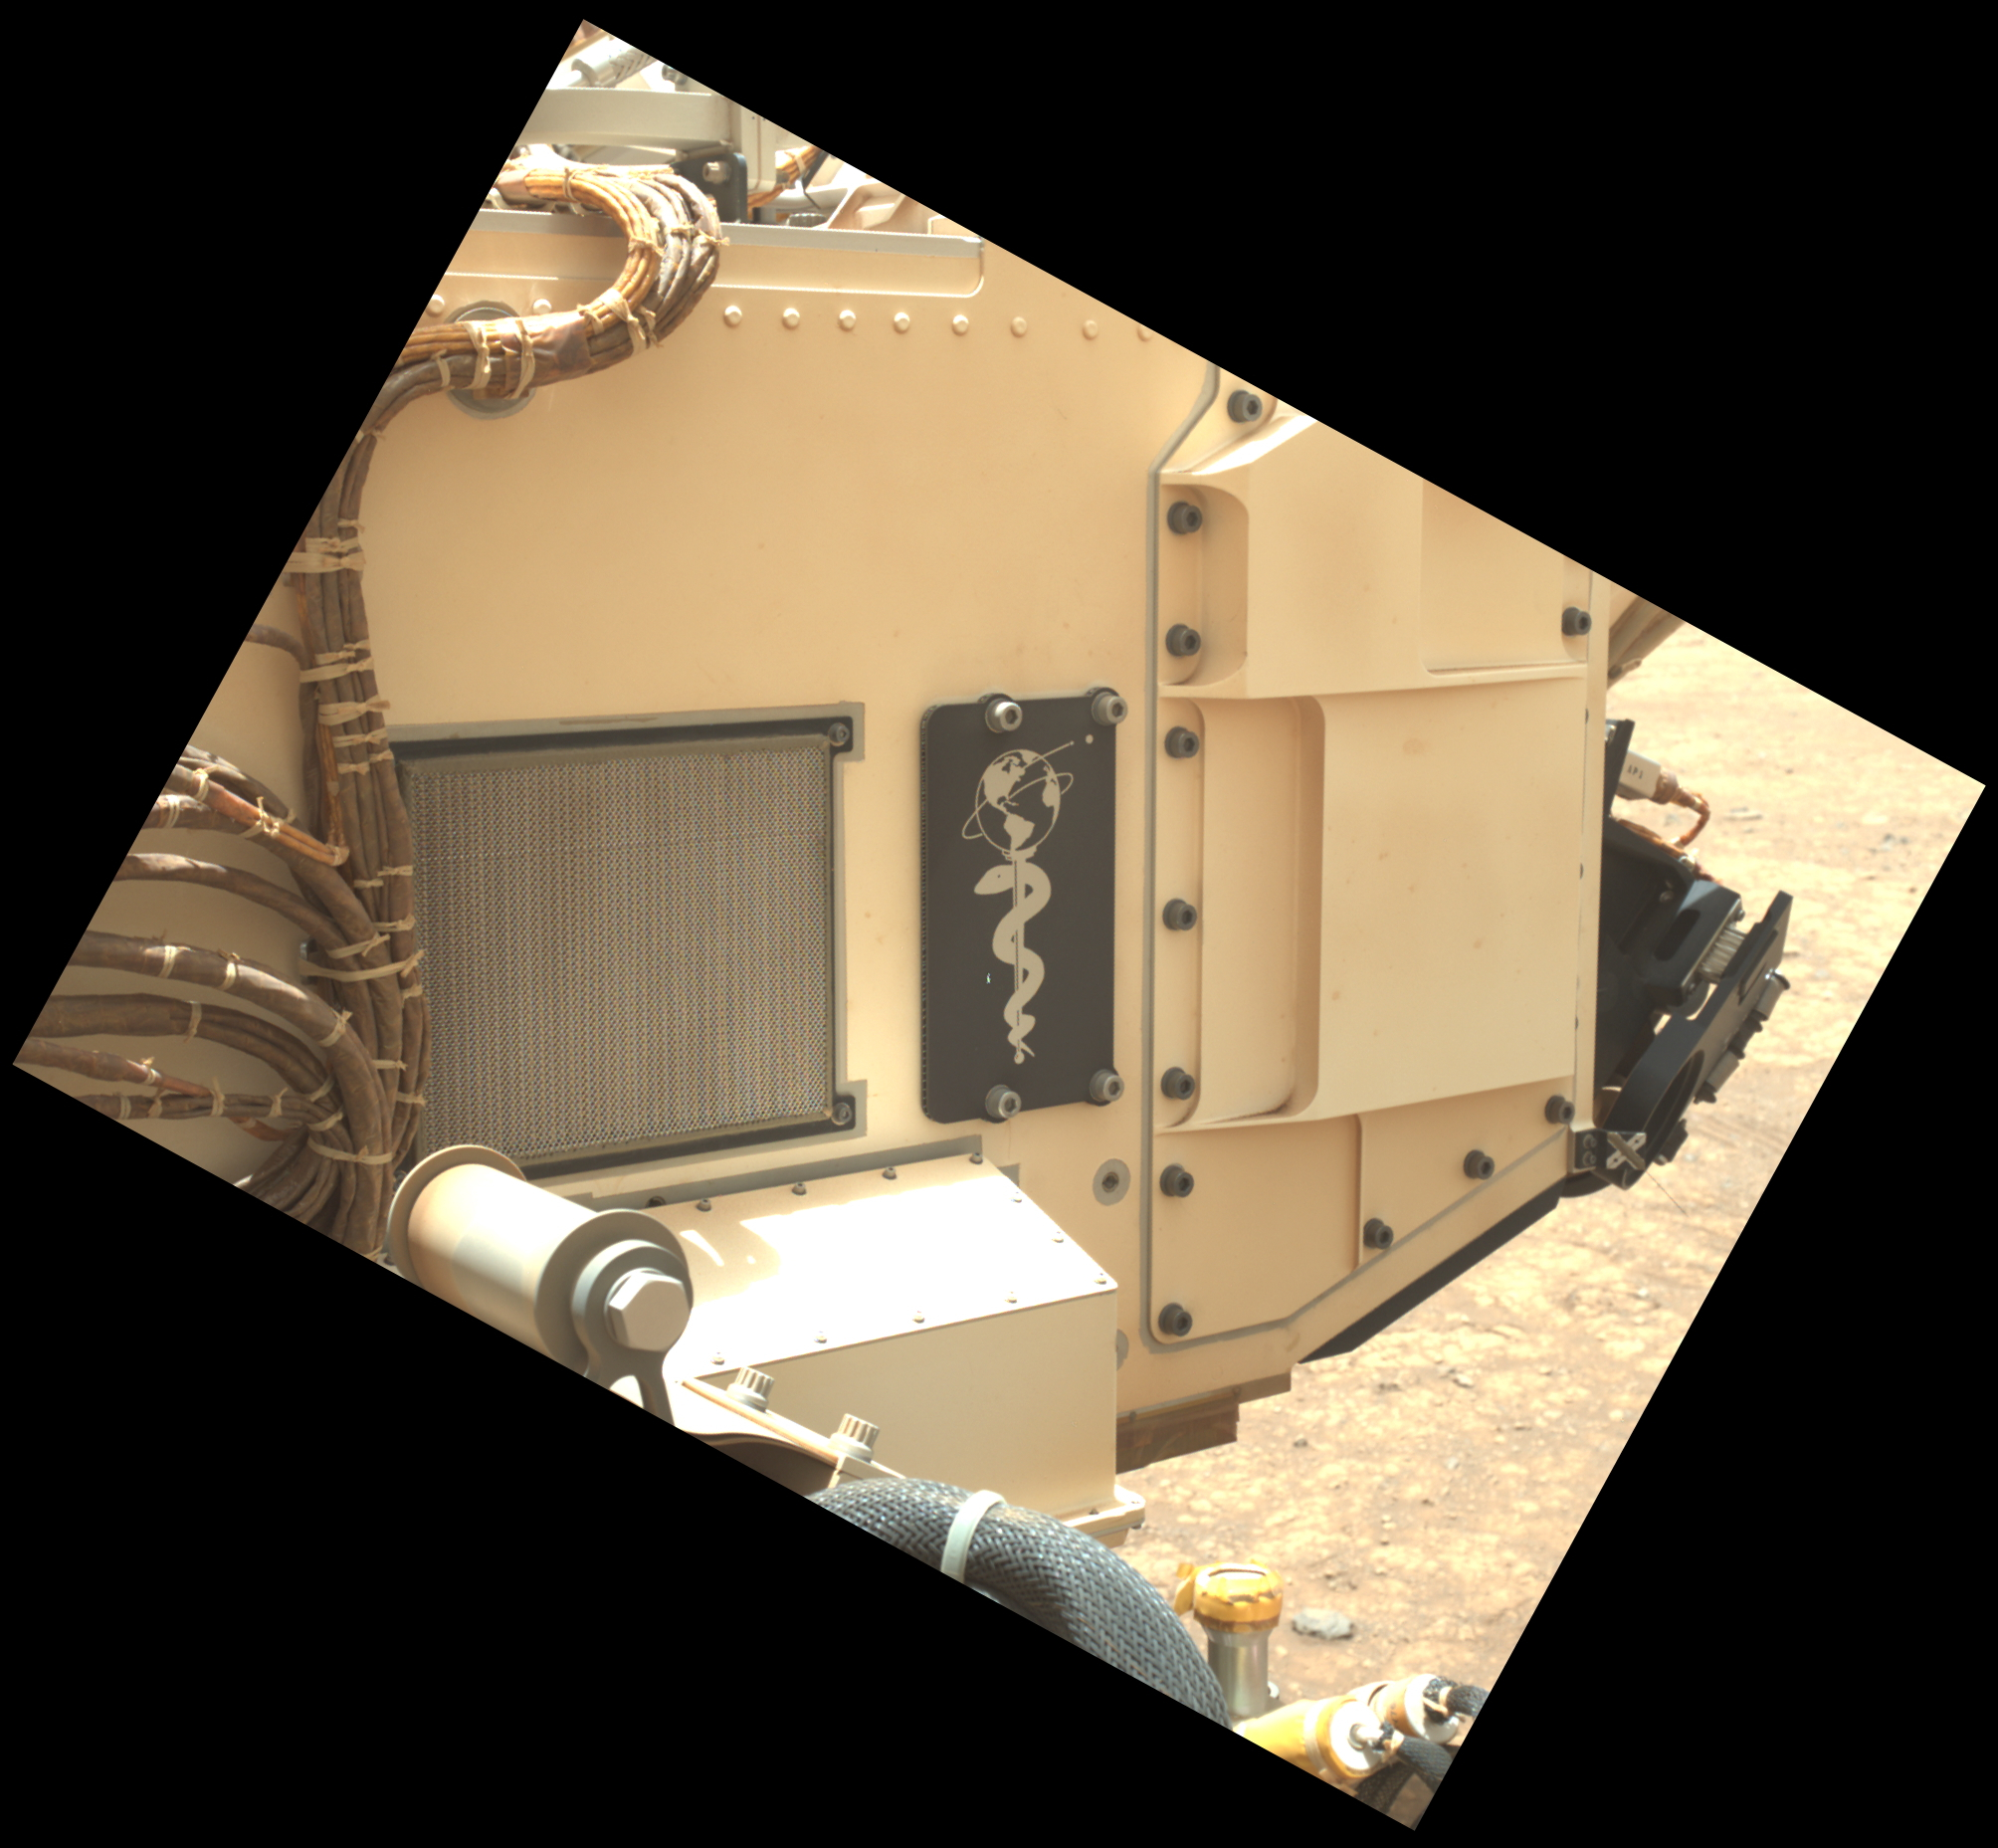

A Martian Tribute on Perseverance

This close-up view of a plate on NASA’s Perseverance rover commemorating the impact of the COVID-19 pandemic and paying tribute to the perseverance of health care workers around the world was acquired on June 28, 2025 (the 1,548th day, or sol, of its mission to Mars).

Located on the left side of the rover chassis, the 3-by-5-inch (8-by-13-centimeter) aluminum plaque was attached in May 2020 during final assembly at NASA’s Kennedy Space Center in Florida.

The image was captured by the rover’s WATSON (Wide Angle Topographic Sensor for Operations and eNgineering) imager, part of an instrument called SHERLOC (Scanning Habitable Environments with Raman & Luminescence for Organics & Chemicals). WATSON was built by Malin Space Science Systems (MSSS) in San Diego and is operated jointly by MSSS and NASA’s Jet Propulsion Laboratory in Southern California.

JPL, which is managed for the agency by Caltech, built and manages operations of the Perseverance rover.

Credit: NASA/JPL-Caltech/MSSS